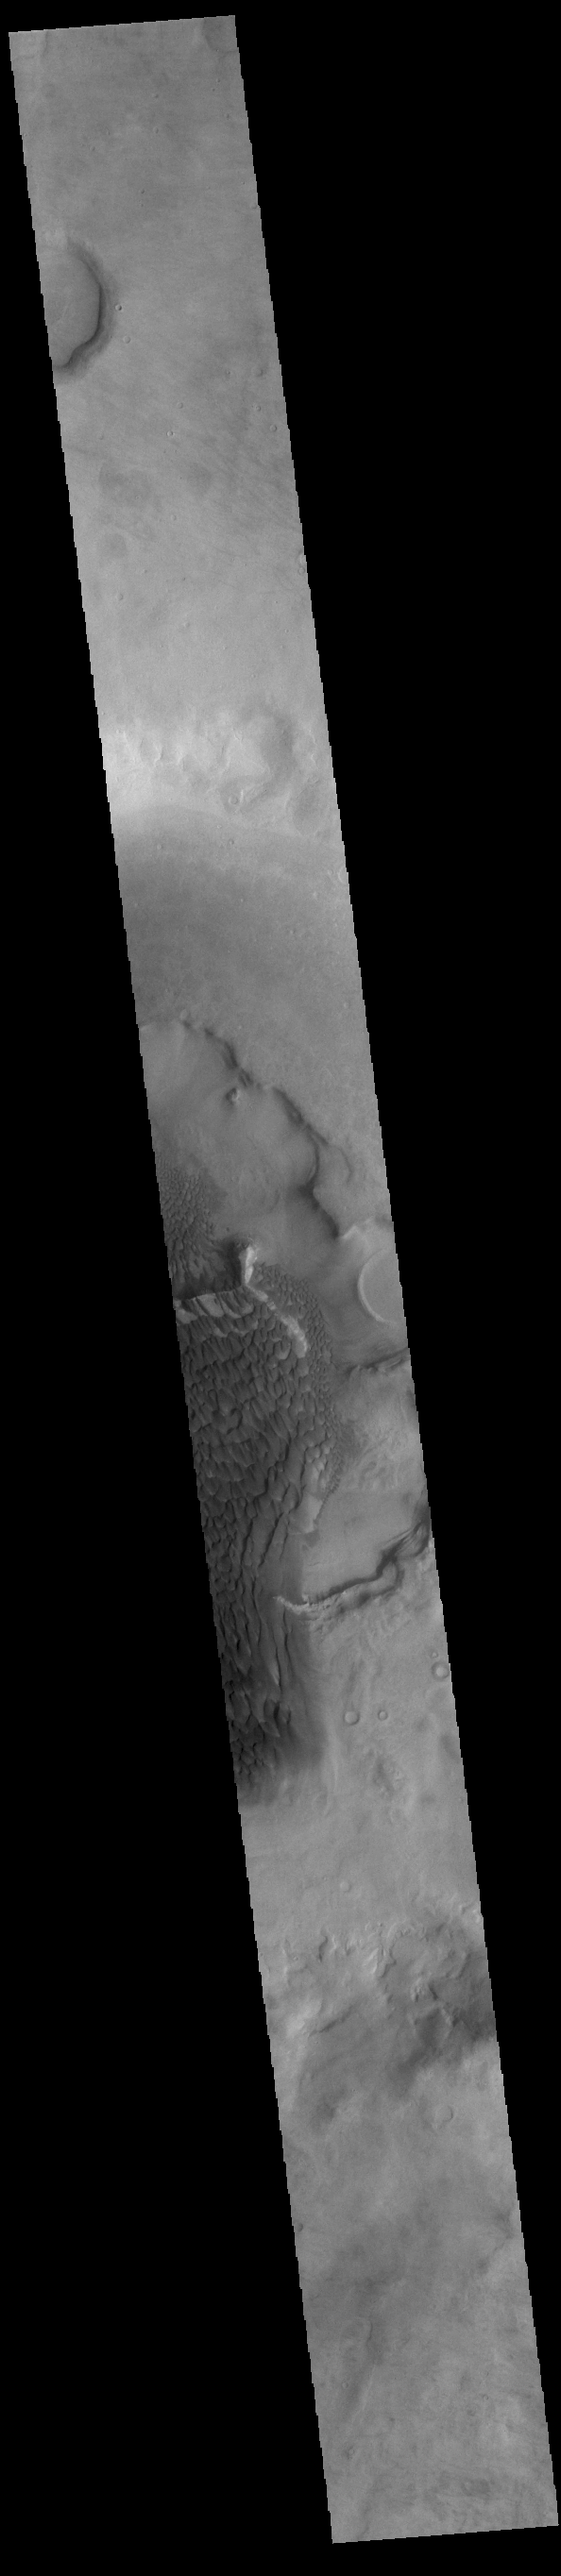

Rabe Crater Dunes

The dunes seen in this VIS image are located on the complex floor of Rabe Crater. The sand is likely derived by erosion into the deposit that fills most of the crater floor, creating a pit which hosts the dunes. Rabe Crater is located in Noachis Terra and is 108km in diameter (67 miles).

Credit: NASA/JPL-Caltech/ASU